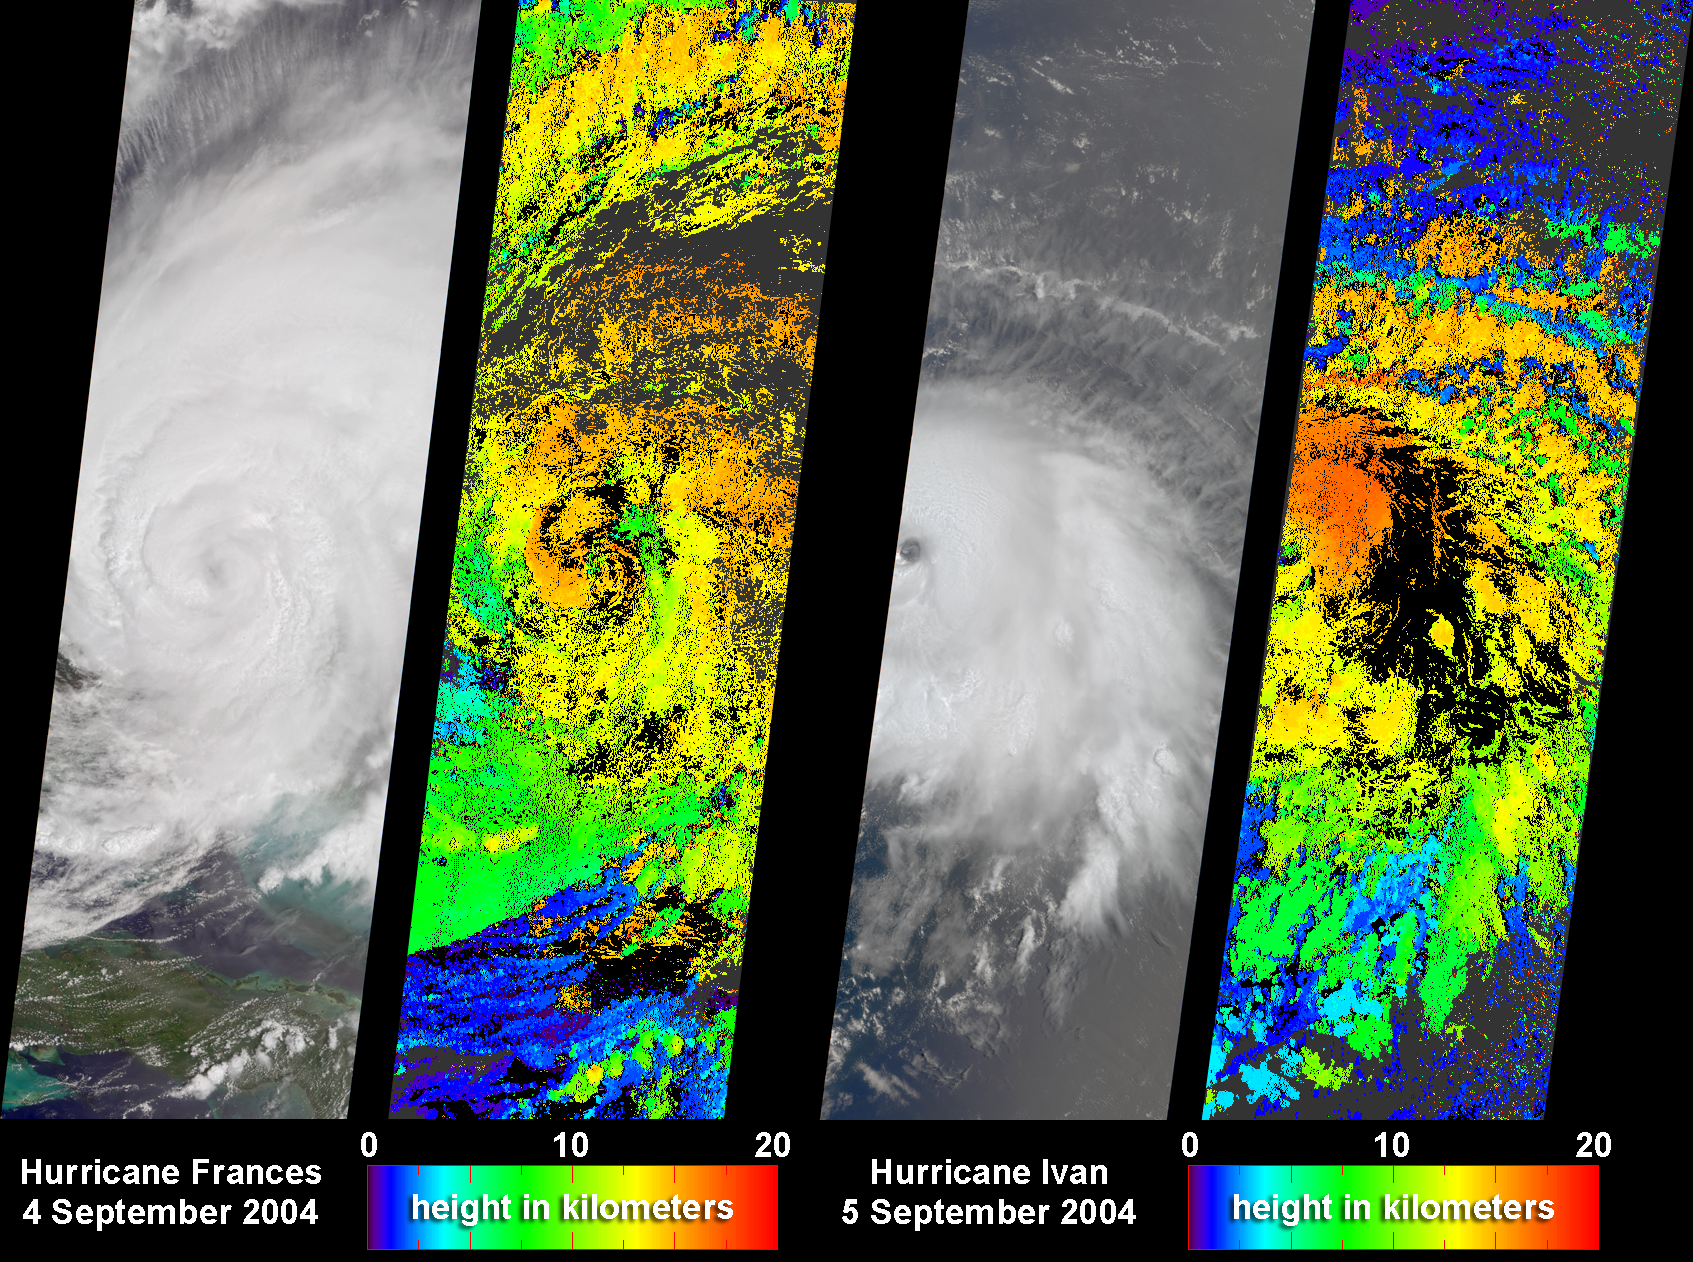

Cloud Height Maps for Hurricanes Frances and Ivan

NASA’s Multi-angle Imaging SpectroRadiometer (MISR) captured these images and cloud-top height retrievals of Hurricane Frances on September 4, 2004, when the eye sat just off the coast of eastern Florida, and Hurricane Ivan on September 5th, after this cyclone had devastated Grenada and was heading toward the central and western Caribbean. Hurricane Frances made landfall in the early hours of September 5, and was downgraded to Tropical Storm status as it swept inland through the Florida panhandle and continued northward. On the heels of Frances is Hurricane Ivan, which is on record as the strongest tropical cyclone to form at such a low latitude in the Atlantic, and was the most powerful hurricane to have hit the Caribbean in nearly a decade.

The ability of forecasters to predict the intensity and amount of rainfall associated with hurricanes still requires improvement, especially on the 24 to 48 hour timescale vital for disaster planning. To improve the operational models used to make hurricane forecasts, scientists need to better understand the multi-scale interactions at the cloud, mesoscale and synoptic scales that lead to hurricane intensification and dissipation, and the various physical processes that affect hurricane intensity and rainfall distributions. Because these uncertainties with regard to how to represent cloud processes still exist, it is vital that the model findings be evaluated against hurricane observations whenever possible. Two-dimensional maps of cloud height such as those shown here offer an unprecedented opportunity for comparing simulated cloud fields against actual hurricane observations.

The left-hand panel in each image pair is a natural color view from MISR’s nadir camera. The right-hand panels are cloud-top height retrievals produced by automated computer recognition of the distinctive spatial features between images acquired at different view angles. These results indicate that at the time that these images were acquired, clouds within Frances and Ivan had attained altitudes of 15 kilometers and 16 kilometers above sea level, respectively. The height fields pictured here are uncorrected for the effects of cloud motion. Wind-corrected heights (which have higher accuracy but sparser spatial coverage) are within about 1 kilometer of the heights shown here.

The Multi-angle Imaging SpectroRadiometer observes the daylit Earth continuously and every 9 days views the entire globe between 82° north and 82° south latitude. These data products were generated from a portion of the imagery acquired during Terra orbits 25081 and 25094. The panels cover an area of 380 kilometers x 924 kilometers, and utilize data from within blocks 65 to 87 within World Reference System-2 paths 14 and 222, respectively.

MISR was built and is managed by NASA’s Jet Propulsion Laboratory, Pasadena, CA, for NASA’s Office of Earth Science, Washington, DC. The Terra satellite is managed by NASA’s Goddard Space Flight Center, Greenbelt, MD. JPL is a division of the California In

Credit: NASA/GSFC/LaRC/JPL, MISR Team.